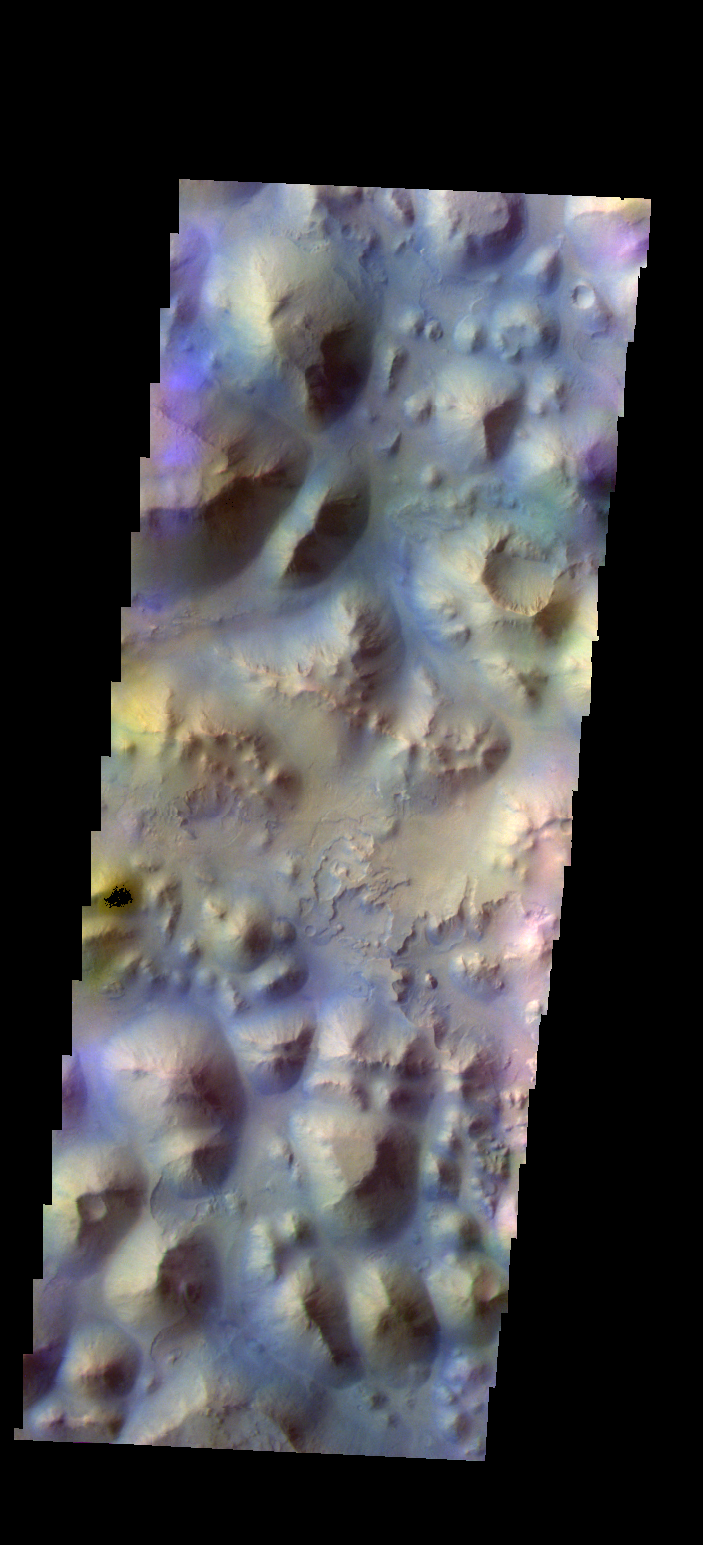

Iani Chaos – False Color

The THEMIS VIS camera contains 5 filters. The data from different filters can be combined in multiple ways to create a false color image. These false color images may reveal subtle variations of the surface not easily identified in a single band image. Today’s false color image shows part of Iani Chaos.

Credit: NASA/JPL-Caltech/ASU